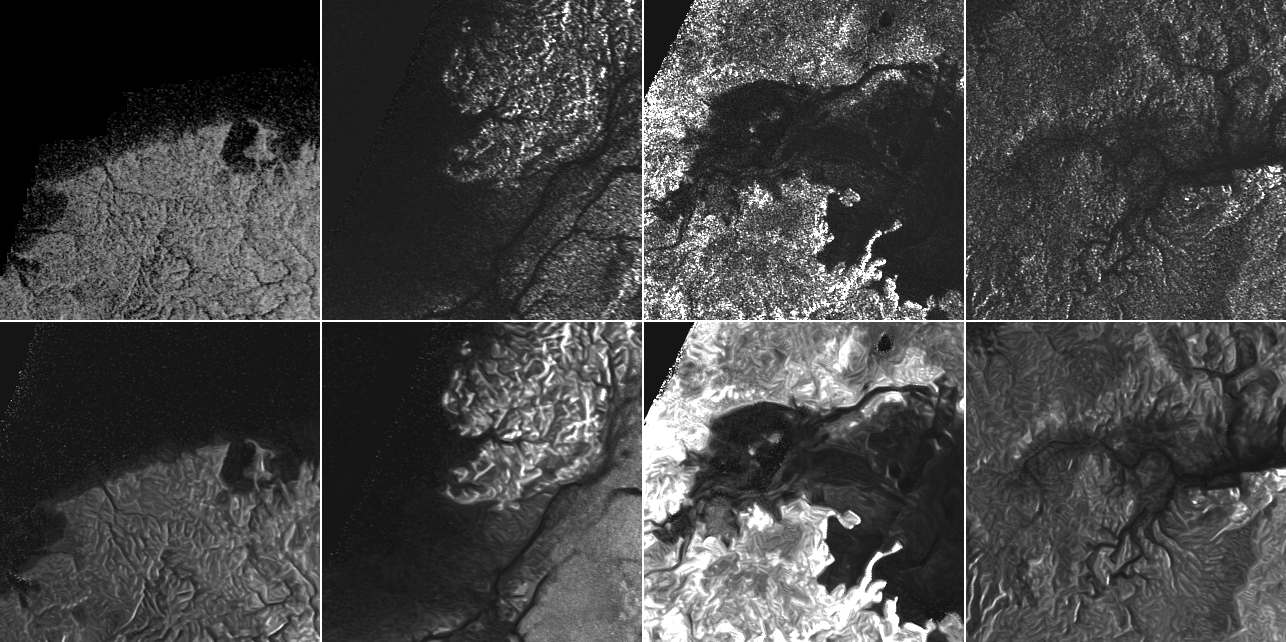

Titan Despeckled Montage

This montage of Cassini Synthetic Aperture Radar (SAR) images of the surface of Titan shows four examples of how a newly developed technique for handling noise results in clearer, easier to interpret views. The top row of images was produced in the manner used since the mission arrived in the Saturn system a decade ago; the row at bottom was produced using the new technique.

The three leftmost image pairs show bays and spits of land in Ligea Mare, one of Titan’s large hydrocarbon seas. The rightmost pair shows a valley network along Jingpo Lacus, one of Titan’s larger northern lakes.

North is toward the left in these images. Each thumbnail represents an area 70 miles (112 kilometers) wide.

The Cassini-Huygens mission is a cooperative project of NASA, the European Space Agency and the Italian Space Agency. NASA’s Jet Propulsion Laboratory, a division of the California Institute of Technology in Pasadena, manages the mission for NASA’s Science Mission Directorate, Washington. The Cassini orbiter was designed, developed and assembled at JPL. The radar instrument was built by JPL and the Italian Space Agency, working with team members from the United States and several European countries.

Credit: NASA/JPL-Caltech/ASI